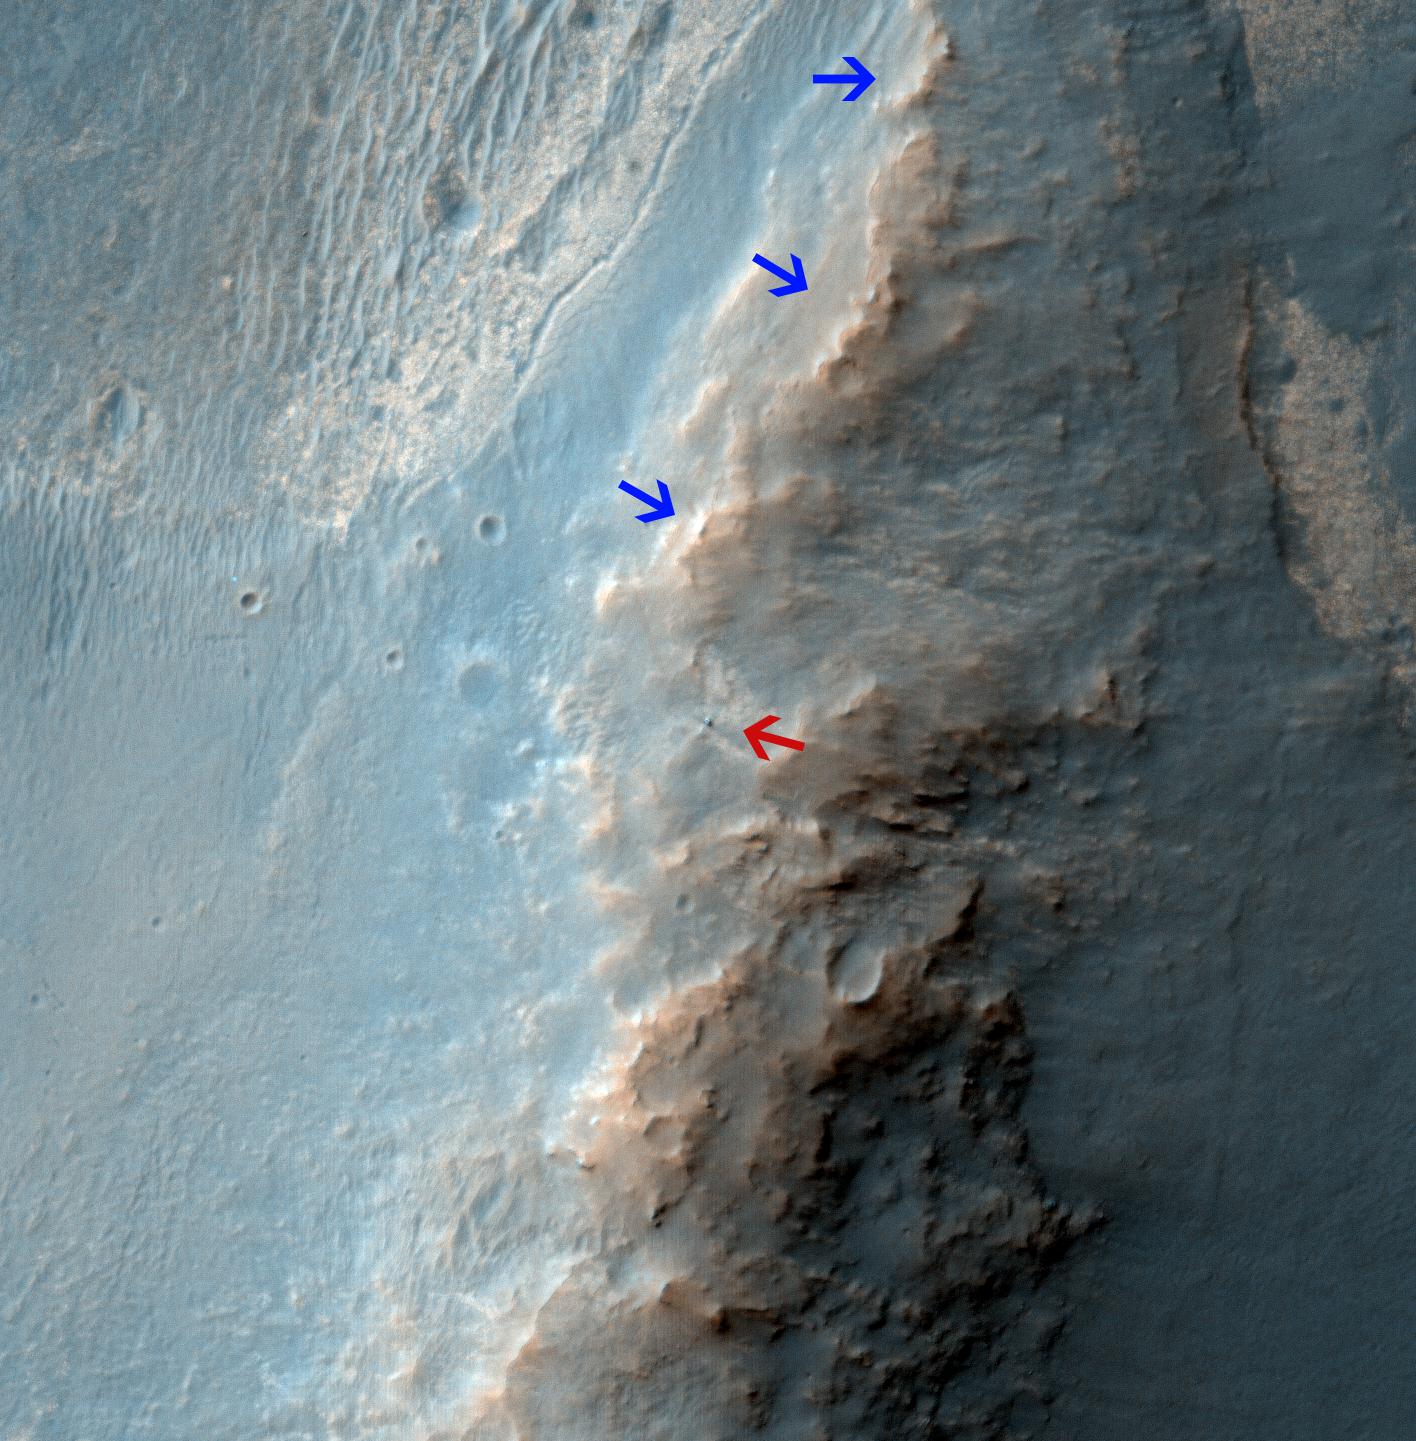

Opportunity Rover on ‘Murray Ridge’ Seen From Orbit

Unannotated Version

The High Resolution Imaging Science Experiment (HiRISE) camera on NASA’s Mars Reconnaissance Orbiter caught this view of NASA’s Mars Exploration Rover Opportunity on Feb. 14, 2014. The red arrow points to Opportunity at the center of the image. Blue arrows point to tracks left by the rover since it entered the area seen here, in October 2013. The scene covers a patch of ground about one-quarter mile (about 400 meters) wide. North is toward the top. The location is the “Murray Ridge” section of the western rim of Endeavour Crater.

Researchers built the commands in January 2014 for HiRISE to acquire this image. The stimulus for planning it was a pair of before-and-after images taken by Opportunity showing that a rock had appeared beside the rover in early January where that rock had not been present a few days earlier. Scientists considered from the start that the most likely explanation was that a rover wheel had moved the rock during a drive just before the “after” image. This new image from HiRISE was designed to check a less likely possibility, that a fresh crater-excavating impact had occurred and thrown the rock in front of the rover. The image shows no evidence of a fresh impact. Meanwhile, observations by Opportunity in February solved the mystery by finding where the rock had been struck, broken and moved by a rover wheel.

As of Feb. 14, 2014, Opportunity had driven 24.07 miles (38.74 kilometers) since landing on Mars in January 2004. Murray Ridge is between “Solander Point” and “Cape Tribulation” on Endeavour’s rim. For a wider-scale view of where it is in relation to Opportunity’s full traverse, see PIA17558.

HiRISE is one of six instruments on NASA’s Mars Reconnaissance Orbiter. The University of Arizona, Tucson, operates HiRISE, which was built by Ball Aerospace & Technologies Corp., Boulder, Colo. NASA’s Jet Propulsion Laboratory, a division of the California Institute of Technology in Pasadena, manages the Mars Reconnaissance Orbiter and Opportunity for NASA’s Science Mission Directorate, Washington.

Credit: NASA/JPL-Caltech/Univ. of Arizona